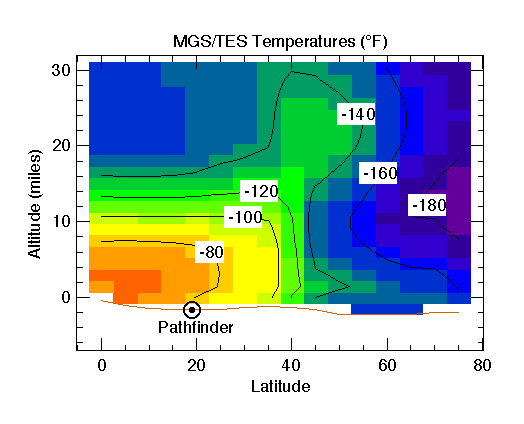

MGS/TES Temperatures

The Jet Propulsion Laboratory’s Mars Surveyor Operations Project operates the Mars Global Surveyor spacecraft with its industrial partner, Lockheed Martin Astronautics, from facilities in Pasadena, CA and Denver, CO.

Credit: NASA/JPL/ASU